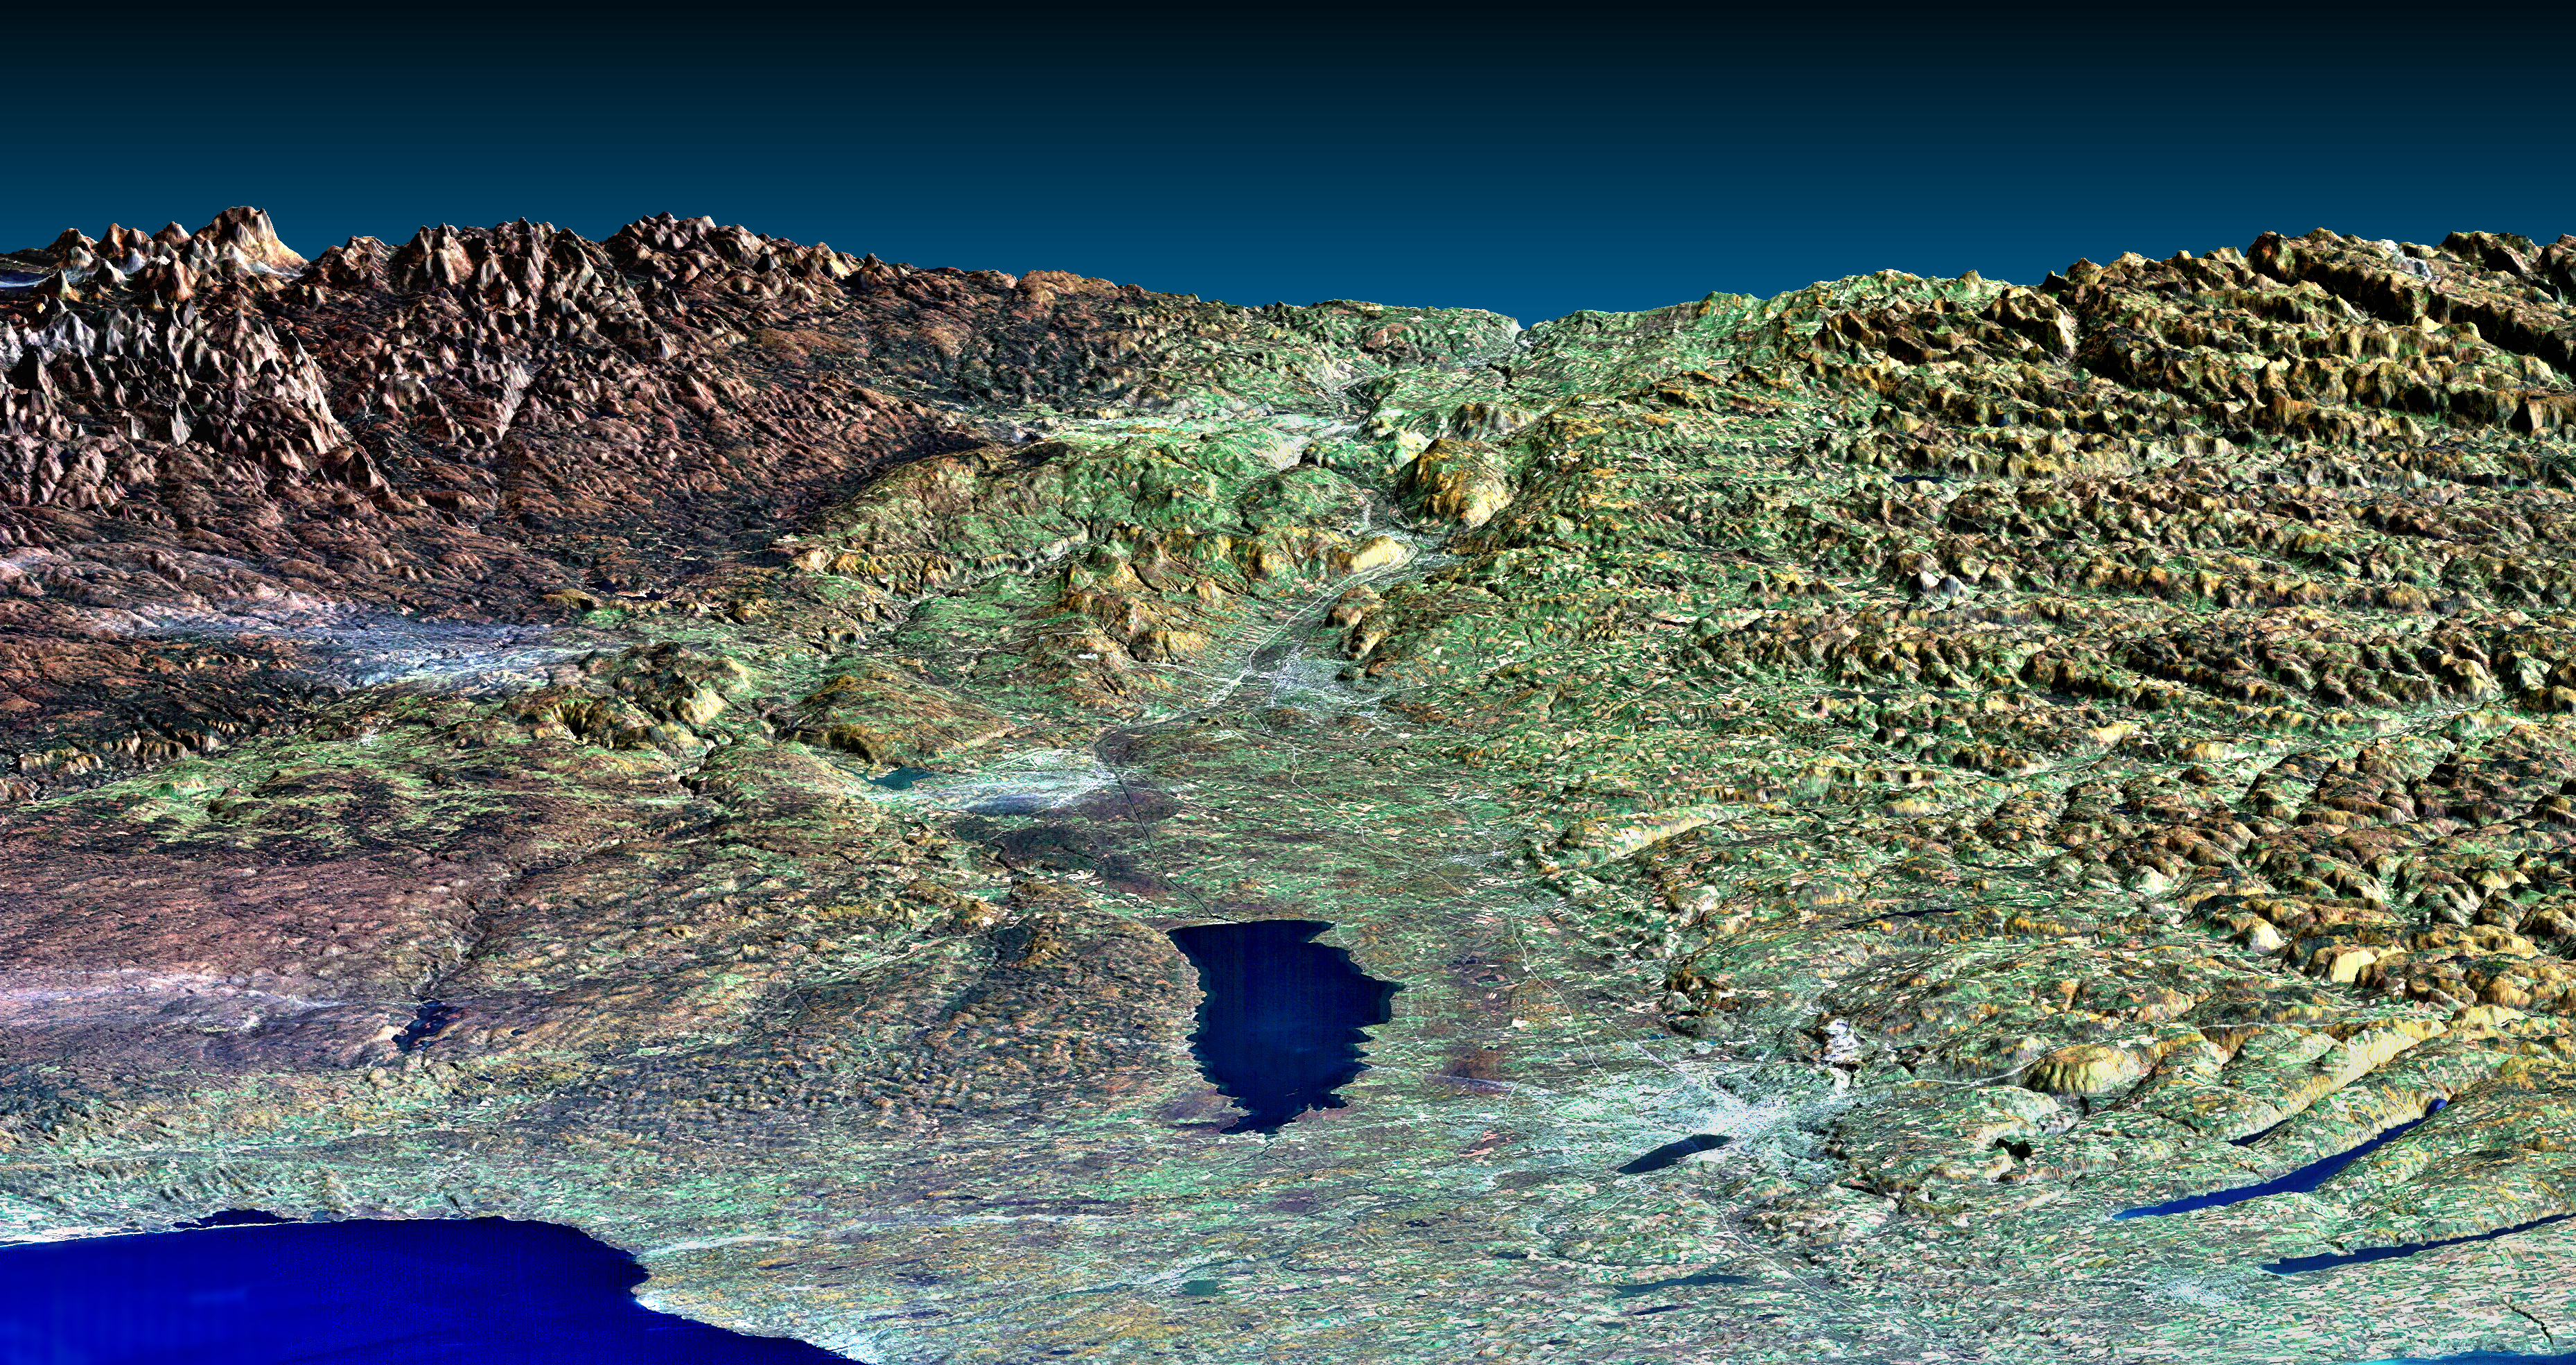

Perspective View, Syracuse, Oneida Lake, Utica, Upstate New York

This perspective view of upstate New York shows Lake Ontario in the lower left, the Adirondack Mountains in the upper left, and the Catskill Mountains on the right. This image was generated using topographic data from SRTM and an enhanced true-color Landsat 5 satellite image. Topographic shading in the image was enhanced with false shading derived from the elevation model. Topographic expression is exaggerated 6X.

Fall foliage appears in a variety of colors, as expected for the mid-October Landsat data used here. Redder vegetation generally occurs at higher elevations and toward the north (left), especially in the Adirondack Mountains. The back edge of the data set forms a false skyline. Oneida Lake is just below the scene center. From the lake, Syracuse is toward the lower right, Rome is toward the upper left, and Utica is directly upward from the lake. Oswego is on the shore of Lake Ontario at the bottom edge of the image. All four cities appear whitish. The other whitish areas toward the north (left) are thin clouds in the satellite image. At Herkimer, just beyond Utica, the Mohawk River exits the Adirondacks and flows eastward into rugged terrain and onward toward Albany. Upon close inspection at full resolution, one can see the Erie Canal (dark blue line) running east from Oneida Lake to connect to the Mohawk River. Other parts of the canal connect to the Oswego River running north (left) to Lake Ontario, to Onandaga Lake next to Syracuse, and Cayuga Lake in the lower right corner of the image (just the edge of the lake). Parts of Owasco, Skaneateles, and Otisco Lakes are visible in the lower right (bottom to top). These are some of the Finger Lakes of central New York, with their narrow valleys (Otisco Lake is almost completely hidden by its valley walls). At the full image resolution, a thin white line marks the New York State Thruway from the bottom to the top of the image, passing north (left) of the Onandaga Lake next to Syracuse and through Utica and Herkimer. The valley between the Adirondacks to the left (north) and the Catskills to the right guides both the Erie Canal and New York State Thruway on their way to Albany and the Hudson River (both off the edge of the image), illustrating the importance of topography in transportation.

Elevation data used in this image was acquired by the Shuttle Radar Topography Mission (SRTM) aboard the Space Shuttle Endeavour, launched on February 11, 2000. SRTM used the same radar instrument that comprised the Spaceborne Imaging Radar-C/X-Band Synthetic Aperture Radar (SIR-C/X-SAR) that flew twice on the Space Shuttle Endeavour in 1994. SRTM was designed to collect three-dimensional measurements of the Earth’s surface. To collect the 3-D data, engineers added a 60-meter-long (200-foot) mast, installed additional C-band and X-band antennas, and improved tracking and navigation devices. The mission is a cooperative project between the National Aeronautics and Space Administration (NASA), the National Imagery and Mapping Agency (NIMA) of the U.S. Department of Defense (DoD), and the German and Italian space agencies. It is managed by NASA’s Jet Propulsion Laboratory, Pasadena, CA, for NASA’s Earth Science Enterprise, Washington, DC.

Size: 112 kilometers wide, 176 kilometers distance (69 by 109 miles)
Location: 43 deg. North lat., 76 deg. West lon.
Orientation: View east southeast
Colors: Landsat bands 1,2,3 in blue, green, and red
Date Acquired: February 13, 2000 (SRTM); October 18, 1991 (Landsat)

Credit: NASA/JPL/NIMA